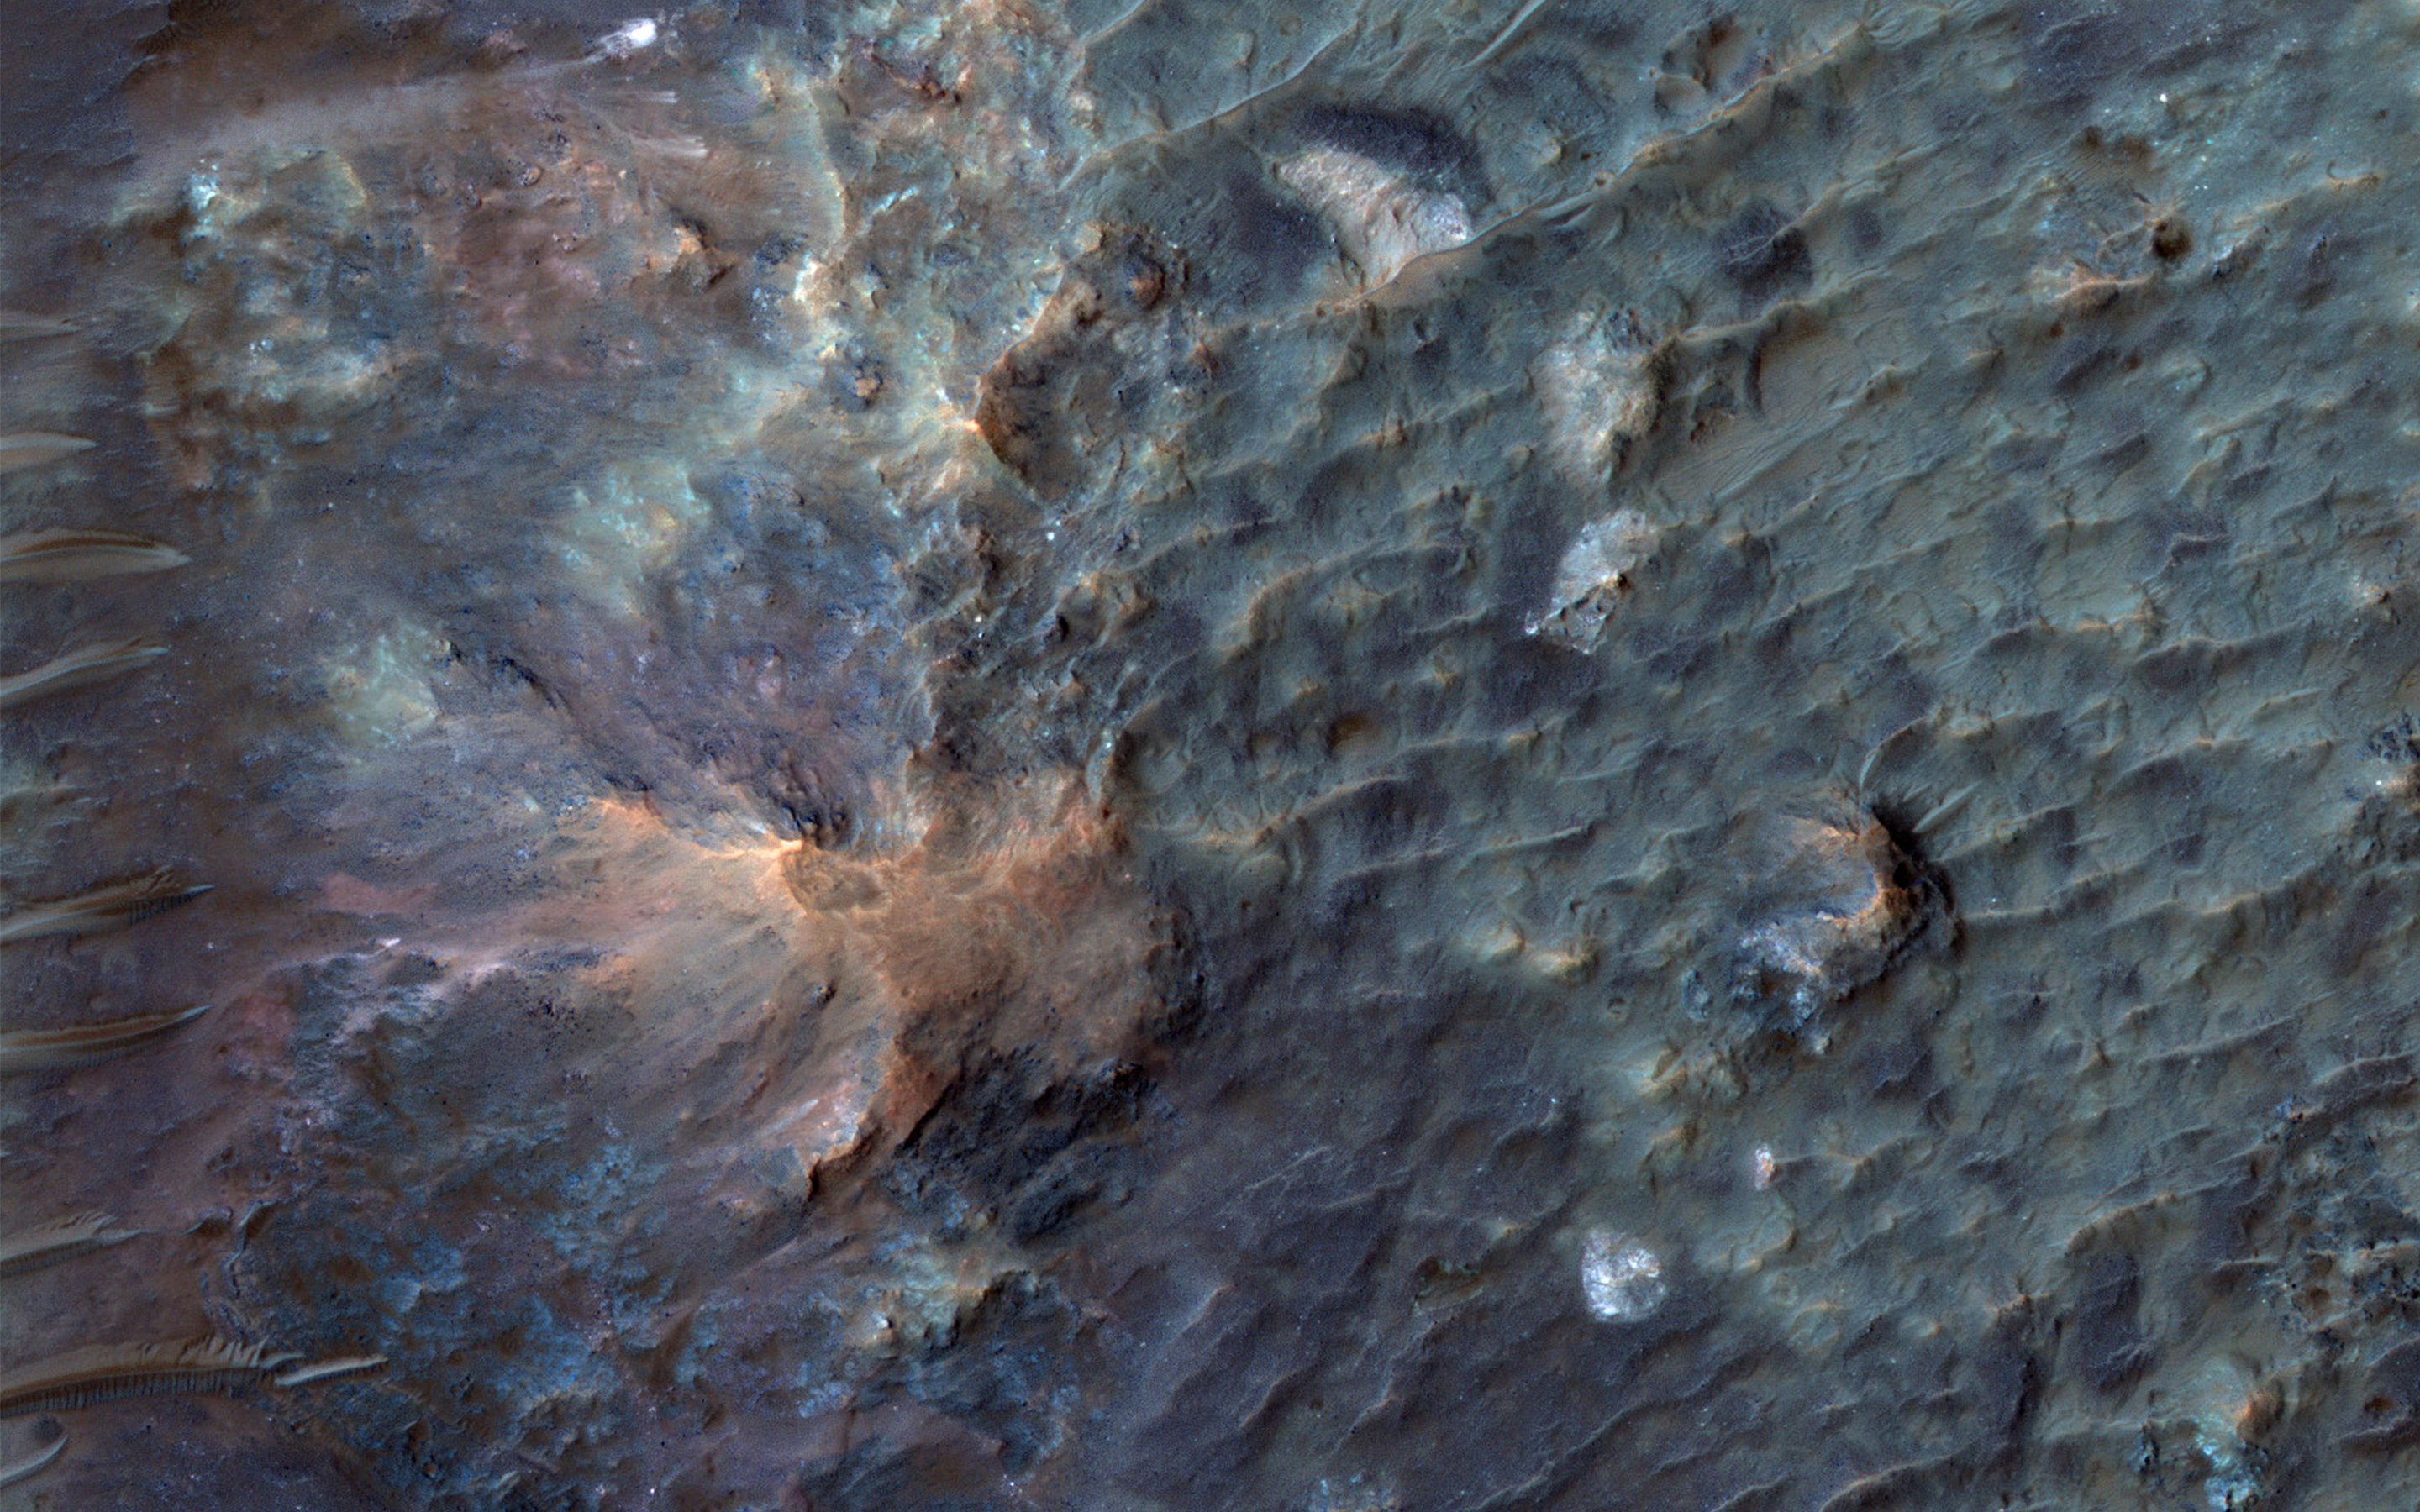

Soffen Crater Floor

Dr. Gerald A. Soffen (February 7, 1926 – November 22, 2000) was a project scientist for the NASA’s Viking program of Mars landers. This crater on Mars was named after him, and this image covers a small portion of the crater floor.

Here, we see a diversity of bedrock colors and textures and wind-blown (aeolian) features.

The University of Arizona, Tucson, operates HiRISE, which was built by Ball Aerospace & Technologies Corp., Boulder, Colo. NASA’s Jet Propulsion Laboratory, a division of Caltech in Pasadena, California, manages the Mars Reconnaissance Orbiter Project for NASA’s Science Mission Directorate, Washington.

Credit: NASA/JPL-Caltech/Univ. of Arizona